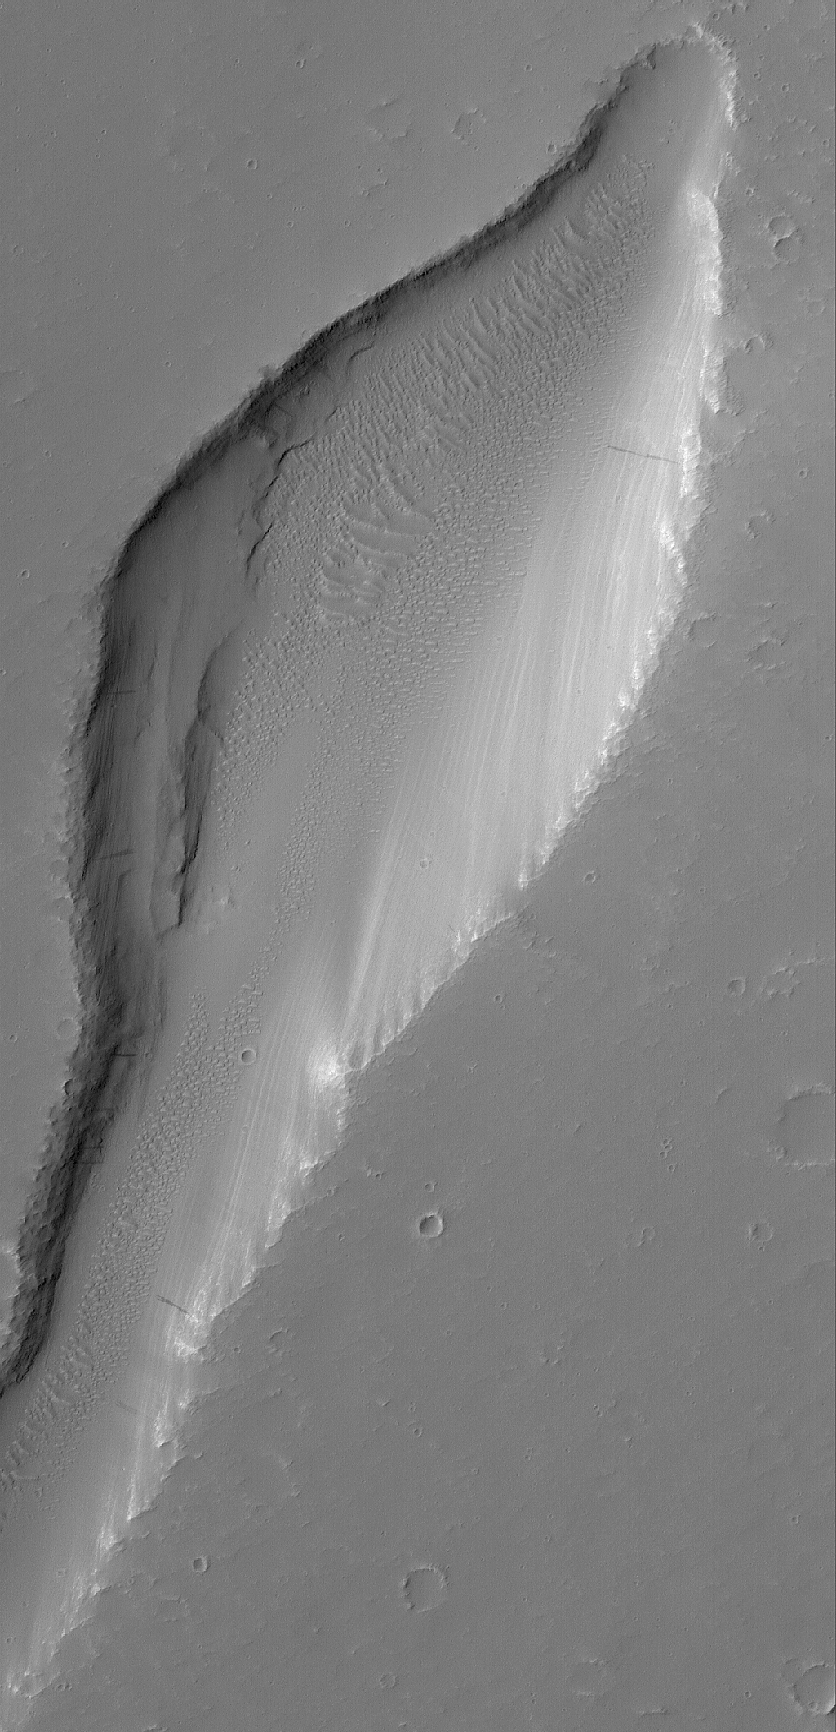

Martian Trough

9 March 2005
This Mars Global Surveyor (MGS) Mars Orbiter Camera (MOC) image shows a trough in the Labyrinthus Noctis region.

Location near: 1.5°S, 92.5°W
Image width: ~3 km (~1.9 mi)
Illumination from: upper left
Season: Southern Winter

Credit: NASA/JPL/Malin Space Science Systems